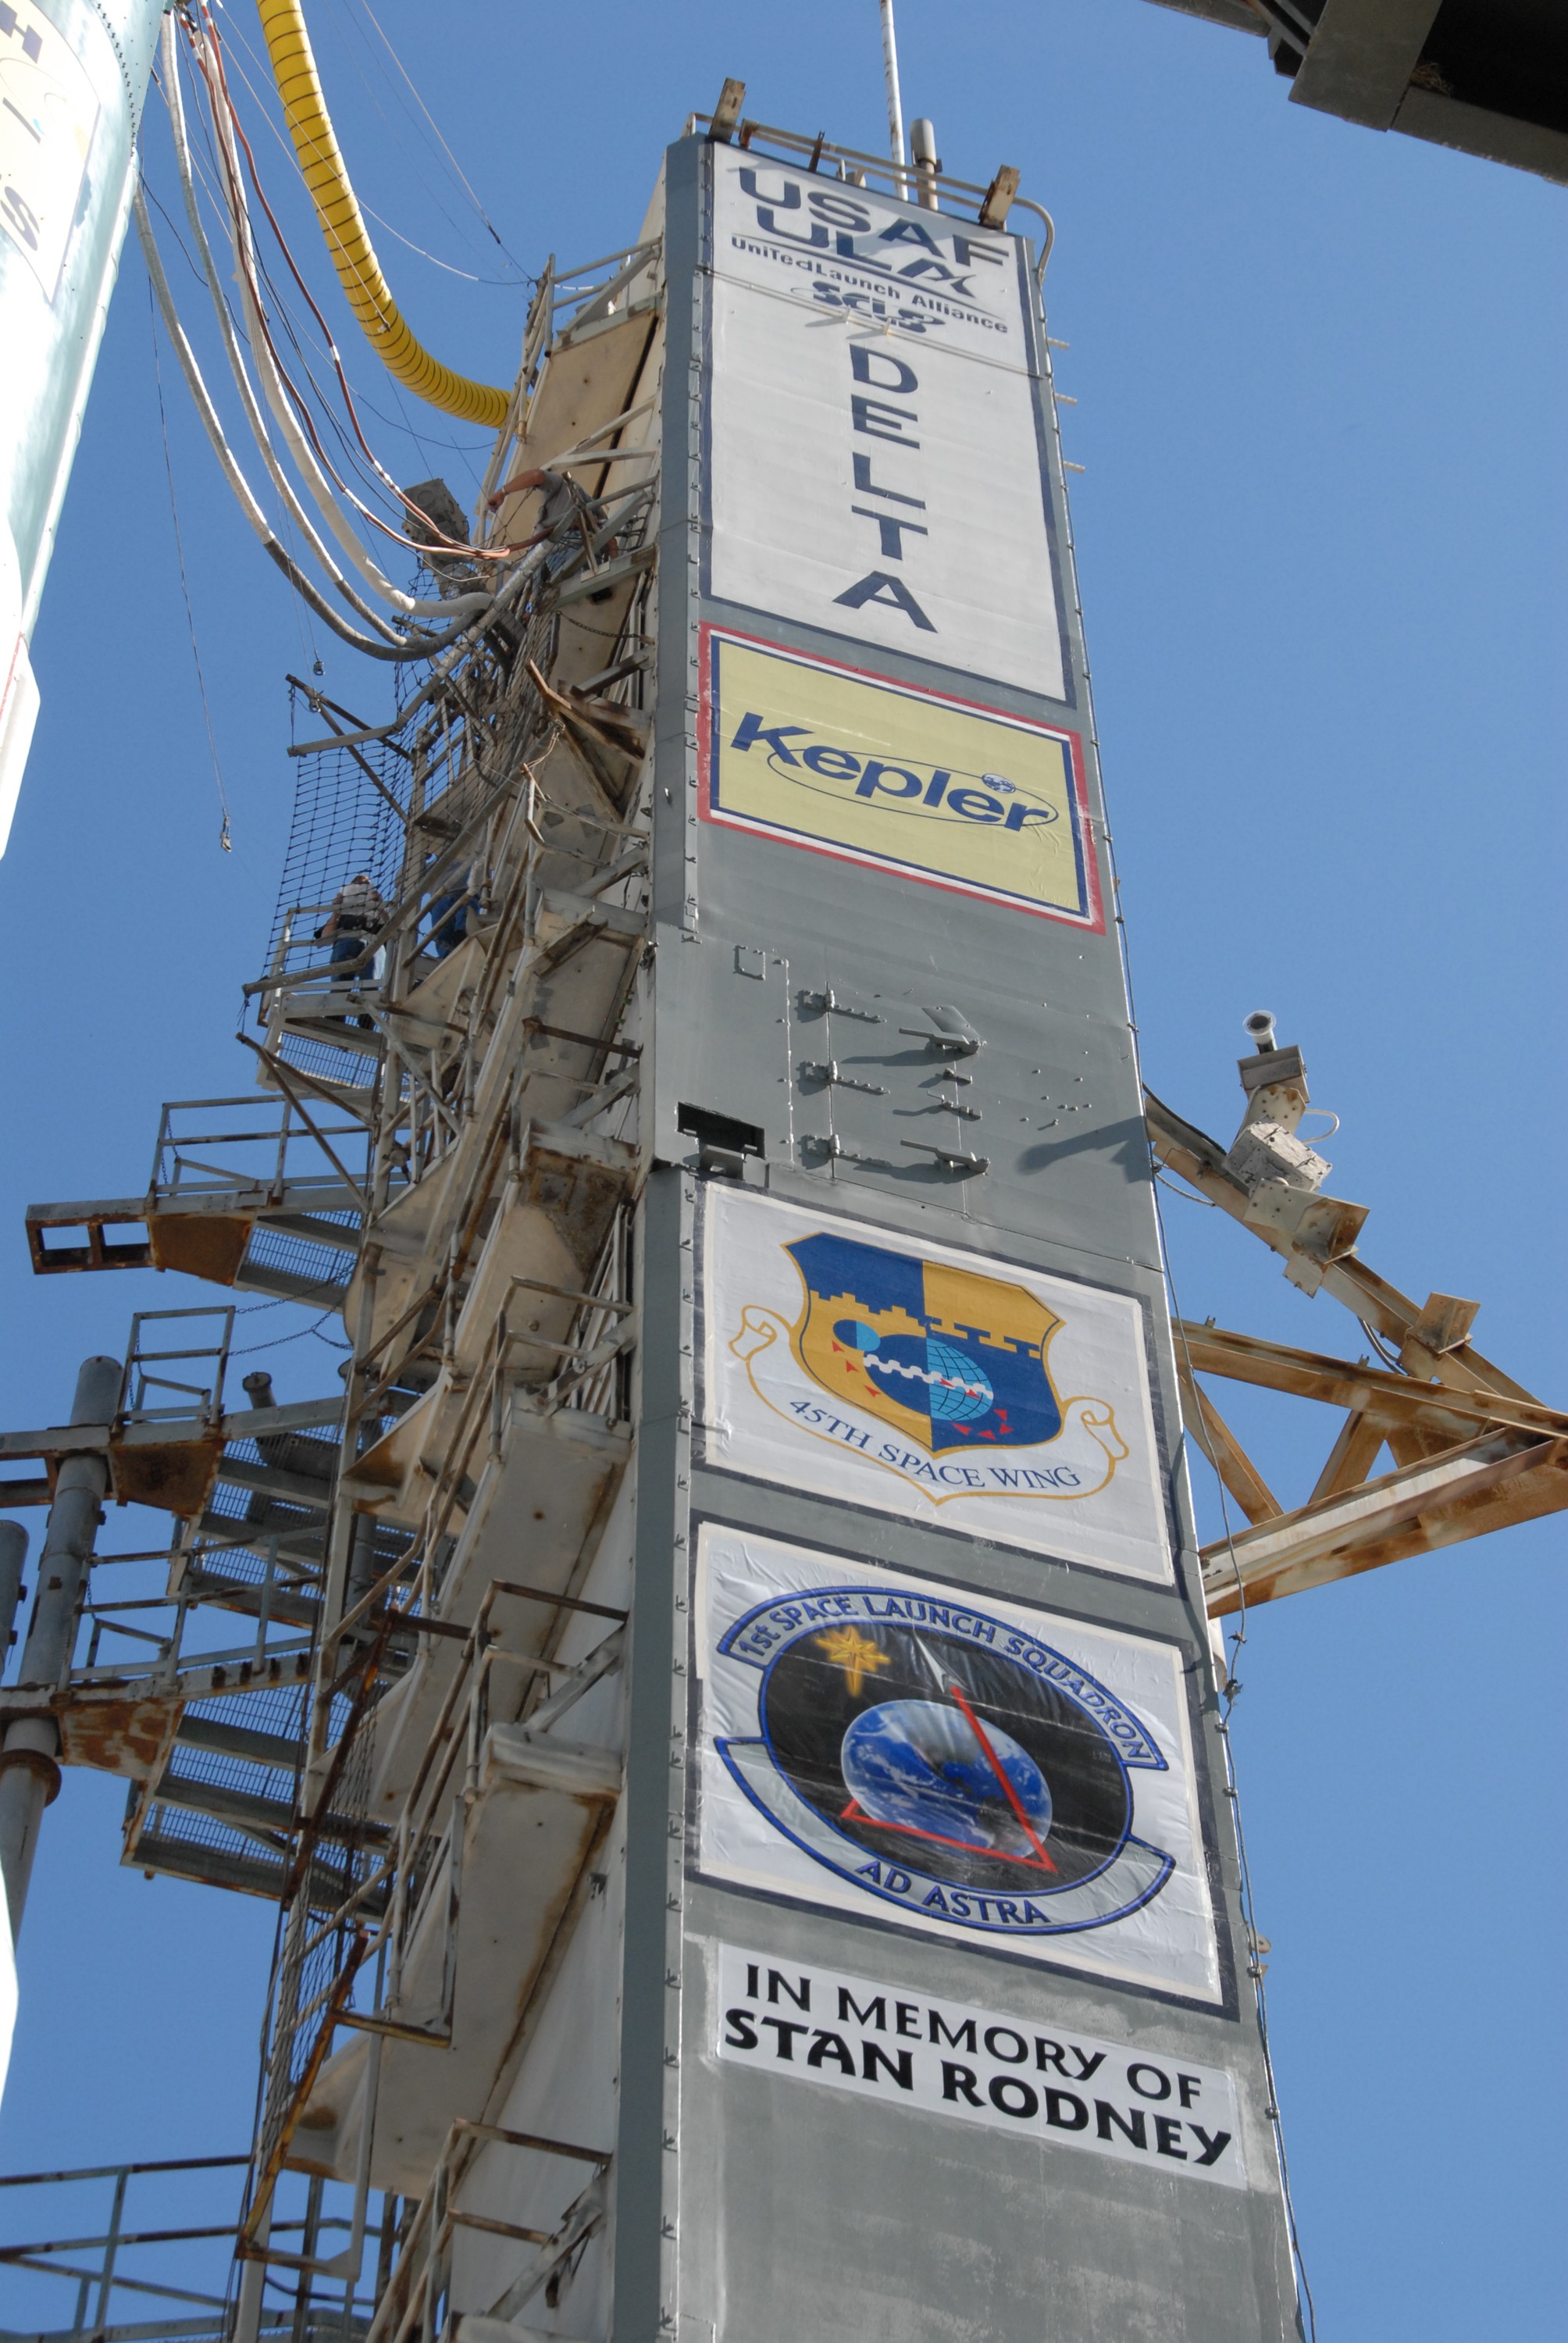

CAPE CANAVERAL, Fla. – The gantry on Launch Pad 17-B at Cape Canaveral Air Force Station in Florida shows the various logos of NASA's Kepler spacecraft launch. Kepler is a spaceborne telescope designed to search the nearby region of our galaxy for Earth-size planets orbiting in the habitable zone of stars like our sun. The habitable zone is the region around a star where temperatures permit water to be liquid on a planet's surface. The challenge for Kepler is to look at a large number of stars in order to statistically estimate the total number of Earth-size planets orbiting sun-like stars in the habitable zone. Kepler will survey more than 100,000 stars in our galaxy.

Credit: NASA/Jack Pfaller